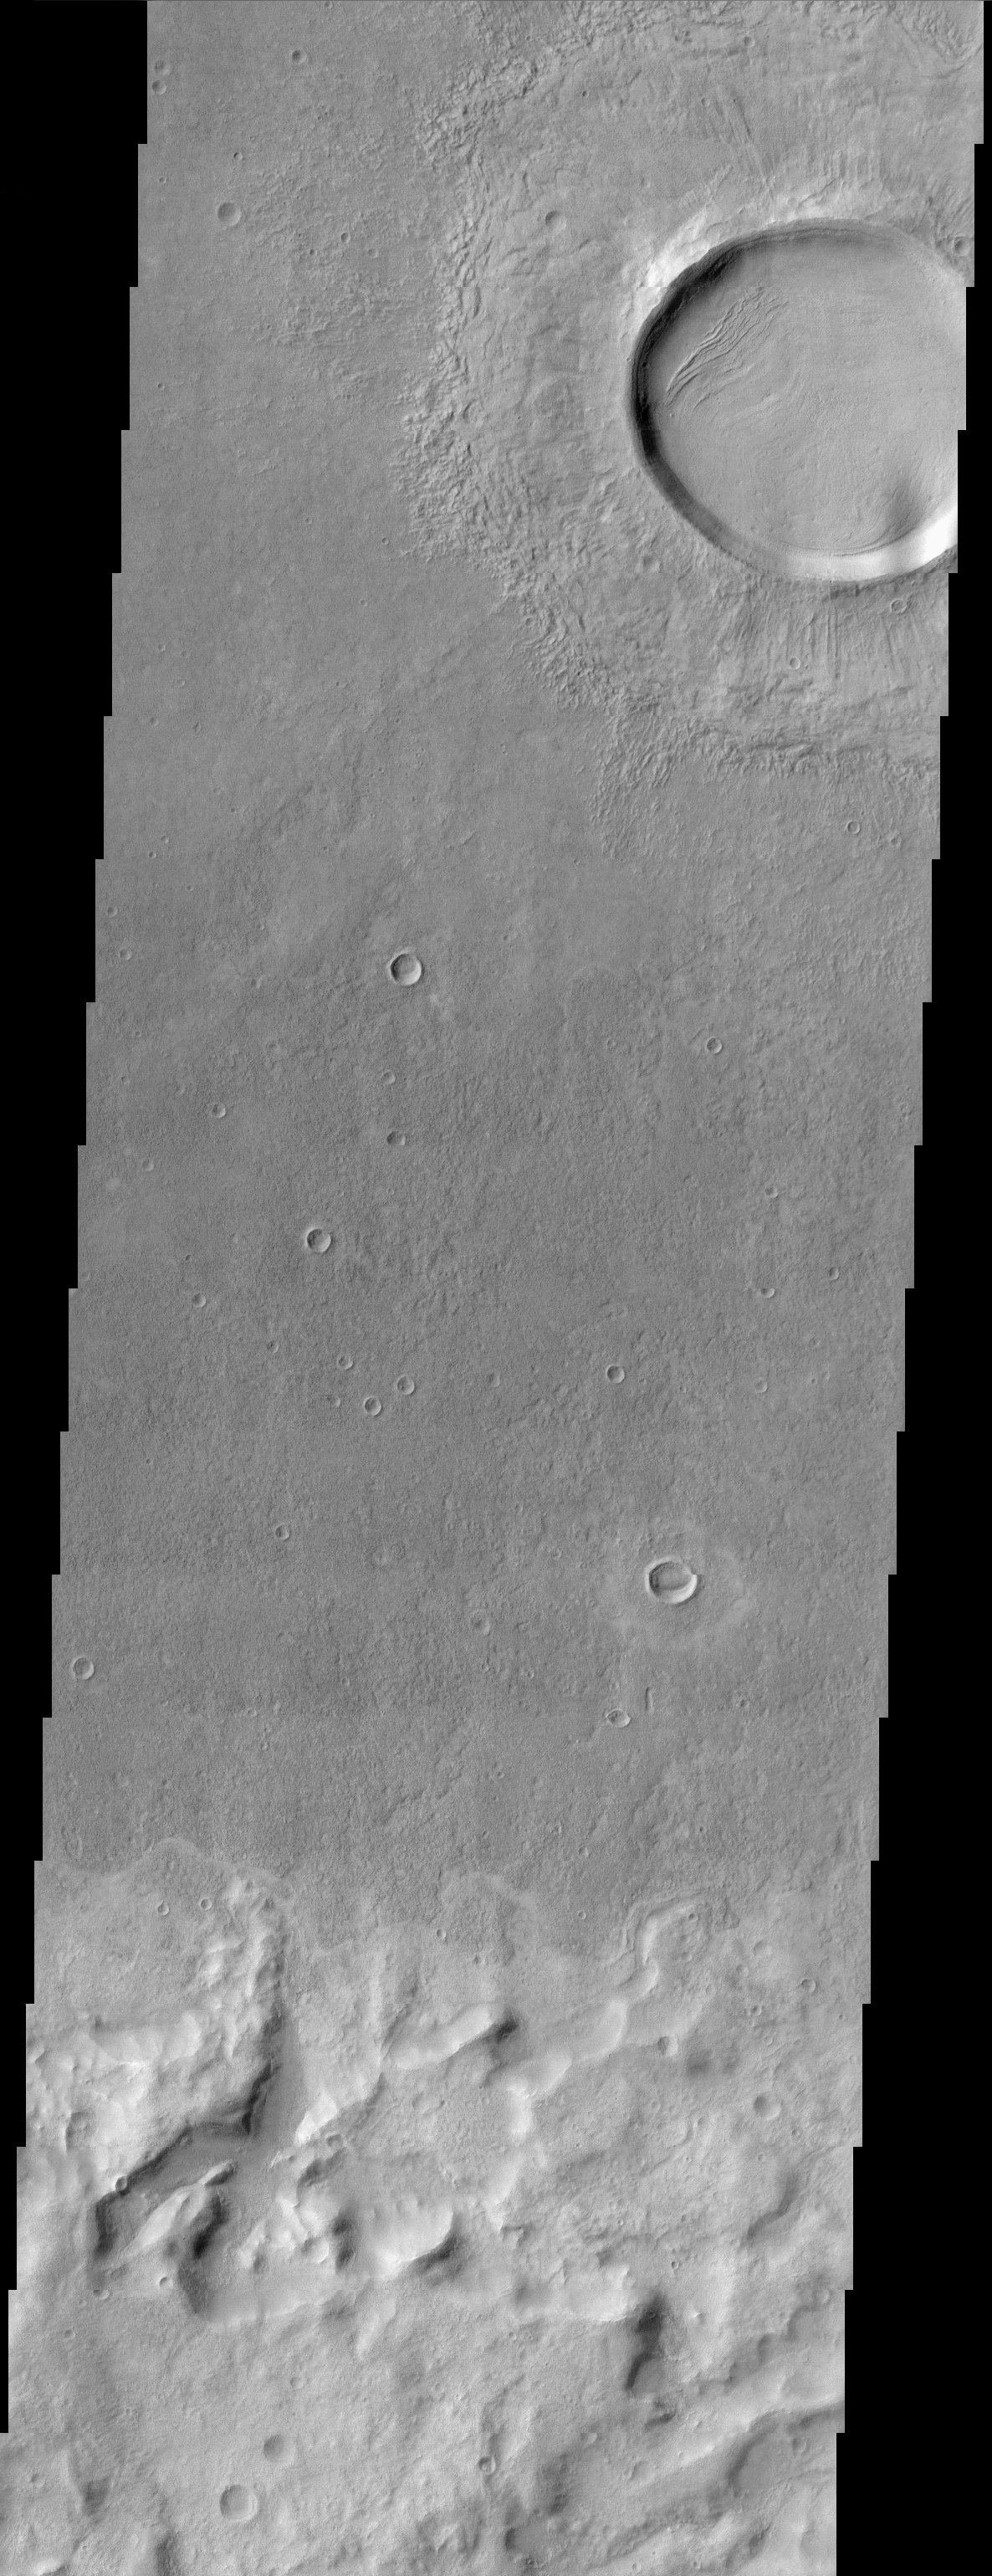

Impact Crater

Today marks the 45th anniversary of the dawn of the Space Age (October 4, 1957). On this date the former Soviet Union launched the world’s first satellite, Sputnik 1. Sputnik means fellow traveler. For comparison Sputnik 1 weighed only 83.6 kg (184 pounds) while Mars Odyssey weighs in at 758 kg (1,671 pounds).

This scene shows several interesting geologic features associated with impact craters on Mars. The continuous lobes of material that make up the ejecta blanket of the large impact crater are evidence that the crater ejecta were fluidized upon impact of the meteor that formed the crater. Volatiles within the surface mixed with the ejecta upon impact thus creating the fluidized form. Several smaller impact craters are also observed within the ejecta blanket of the larger impact crater giving a relative timing of events. Layering of geologic units is also observed within the large impact crater walls and floor and may represent different compositional units that erode at variable rates. Cliff faces, dissected gullies, and heavily eroded impact craters are observed in the bottom half of the image at the terminus of a flat-topped plateau.

Note: this THEMIS visual image has not been radiometrically nor geometrically calibrated for this preliminary release. An empirical correction has been performed to remove instrumental effects. A linear shift has been applied in the cross-track and down-track direction to approximate spacecraft and planetary motion. Fully calibrated and geometrically projected images will be released through the Planetary Data System in accordance with Project policies at a later time.

NASA’s Jet Propulsion Laboratory manages the 2001 Mars Odyssey mission for NASA’s Office of Space Science, Washington, D.C. The Thermal Emission Imaging System (THEMIS) was developed by Arizona State University, Tempe, in collaboration with Raytheon Santa Barbara Remote Sensing. The THEMIS investigation is led by Dr. Philip Christensen at Arizona State University. Lockheed Martin Astronautics, Denver, is the prime contractor for the Odyssey project, and developed and built the orbiter. Mission operations are conducted jointly from Lockheed Martin and from JPL, a division of the California Institute of Technology in Pasadena.

Credit: NASA/JPL/Arizona State University